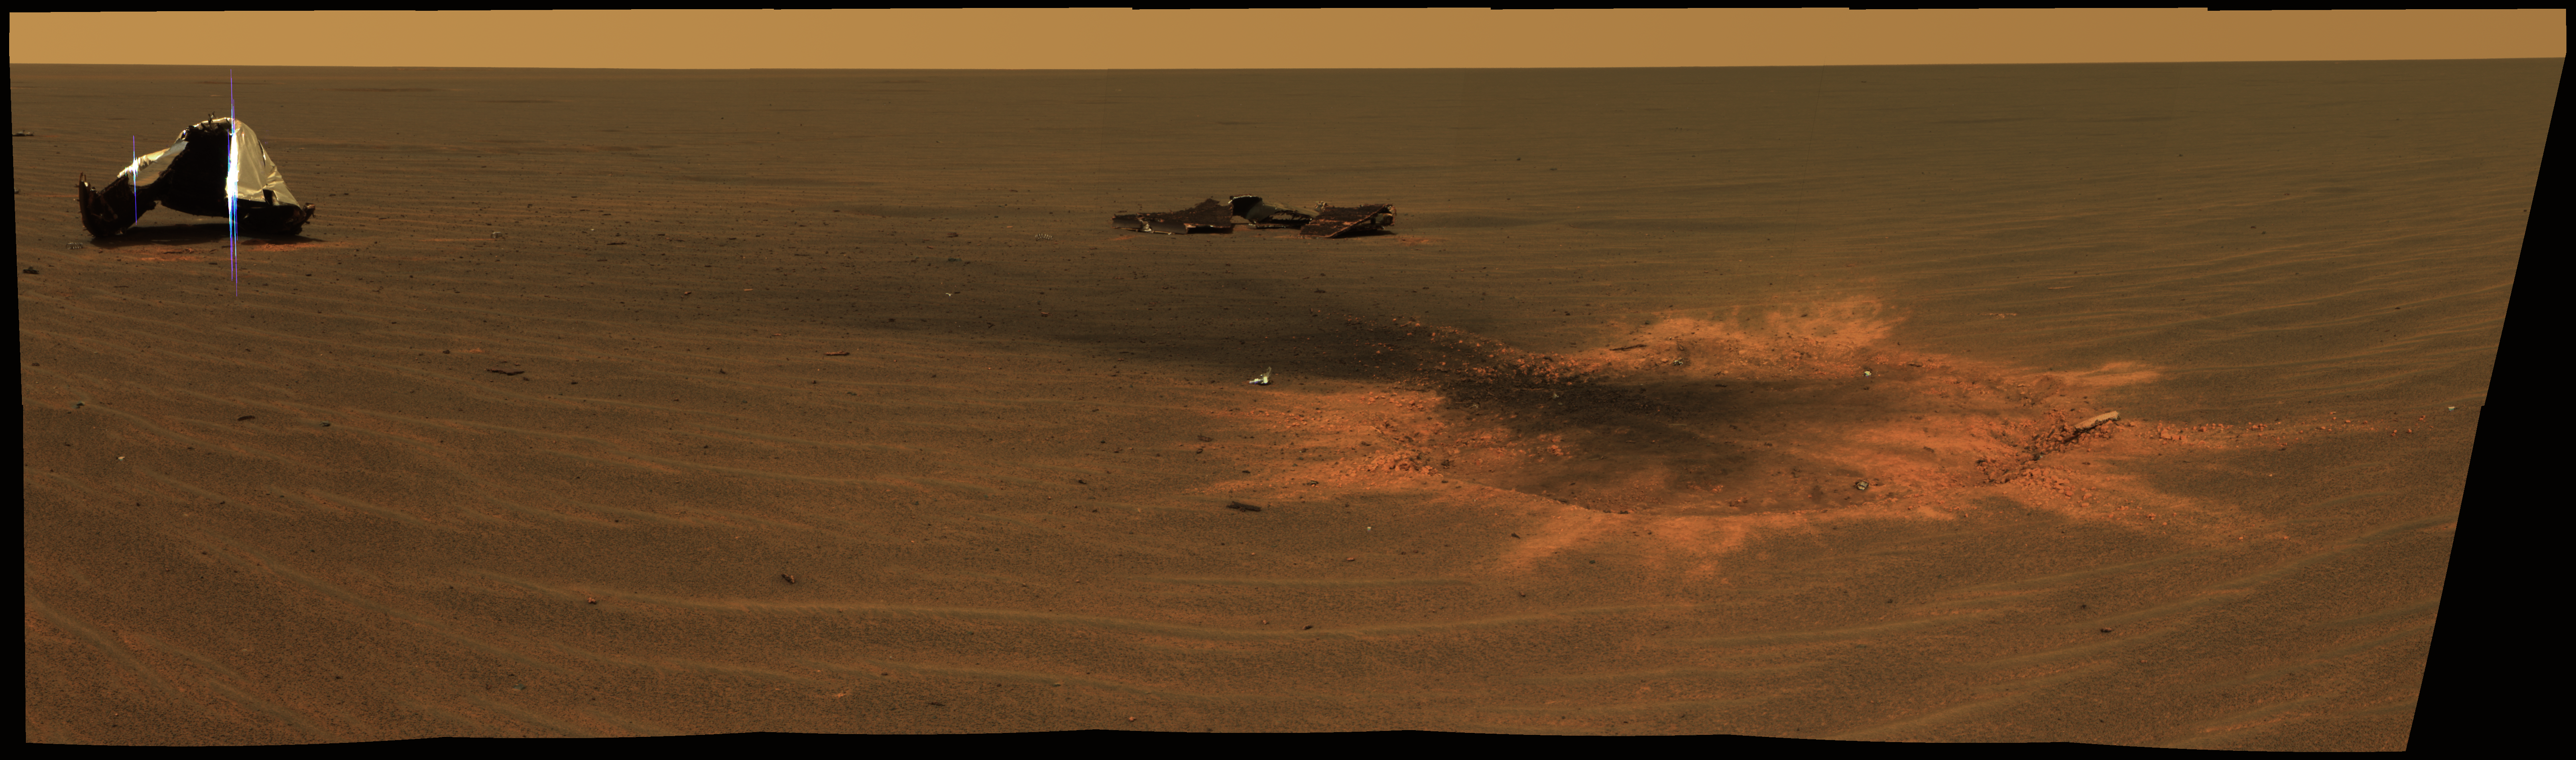

Impressive Impact

This stunning image features the heat shield impact site of NASA’s Mars Exploration Rover Opportunity. This is an approximately true-color mosaic of panoramic camera images taken through the camera’s 750-, 530-, and 430-nanometer filters.

The mosaic was acquired on Opportunity’s sol 330 (Dec. 28, 2004), shortly after Opportunity arrived to investigate the site where its heat shield hit the ground south of “Endurance Crater” on Jan. 24, 2004. On the left, the main heat shield piece is inverted and reveals its metallic insulation layer, glinting in the sunlight. The main piece stands about 1 meter tall (about 3.3 feet) and about 13 meters (about 43 feet) from the rover.

The other large, flat piece of debris near the center of the image is about 14 meters (about 46 feet) away. The circular feature on the right side of the image is the crater made by the heat shield’s impact. It is about 2.8 meters (9.2 feet) in diameter but only about 5 to 10 centimeters (about 2 to 4 inches) deep. The crater is about 6 meters (about 20 feet) from Opportunity in this view. Smaller fragments and debris can be seen all around the impact site.

The impact excavated a large amount of reddish subsurface material. Darker materials cover part of the crater’s flat floor and have formed a streak or jet of material pointing toward the two largest heat shield fragments.

Credit: NASA/JPL/Cornell